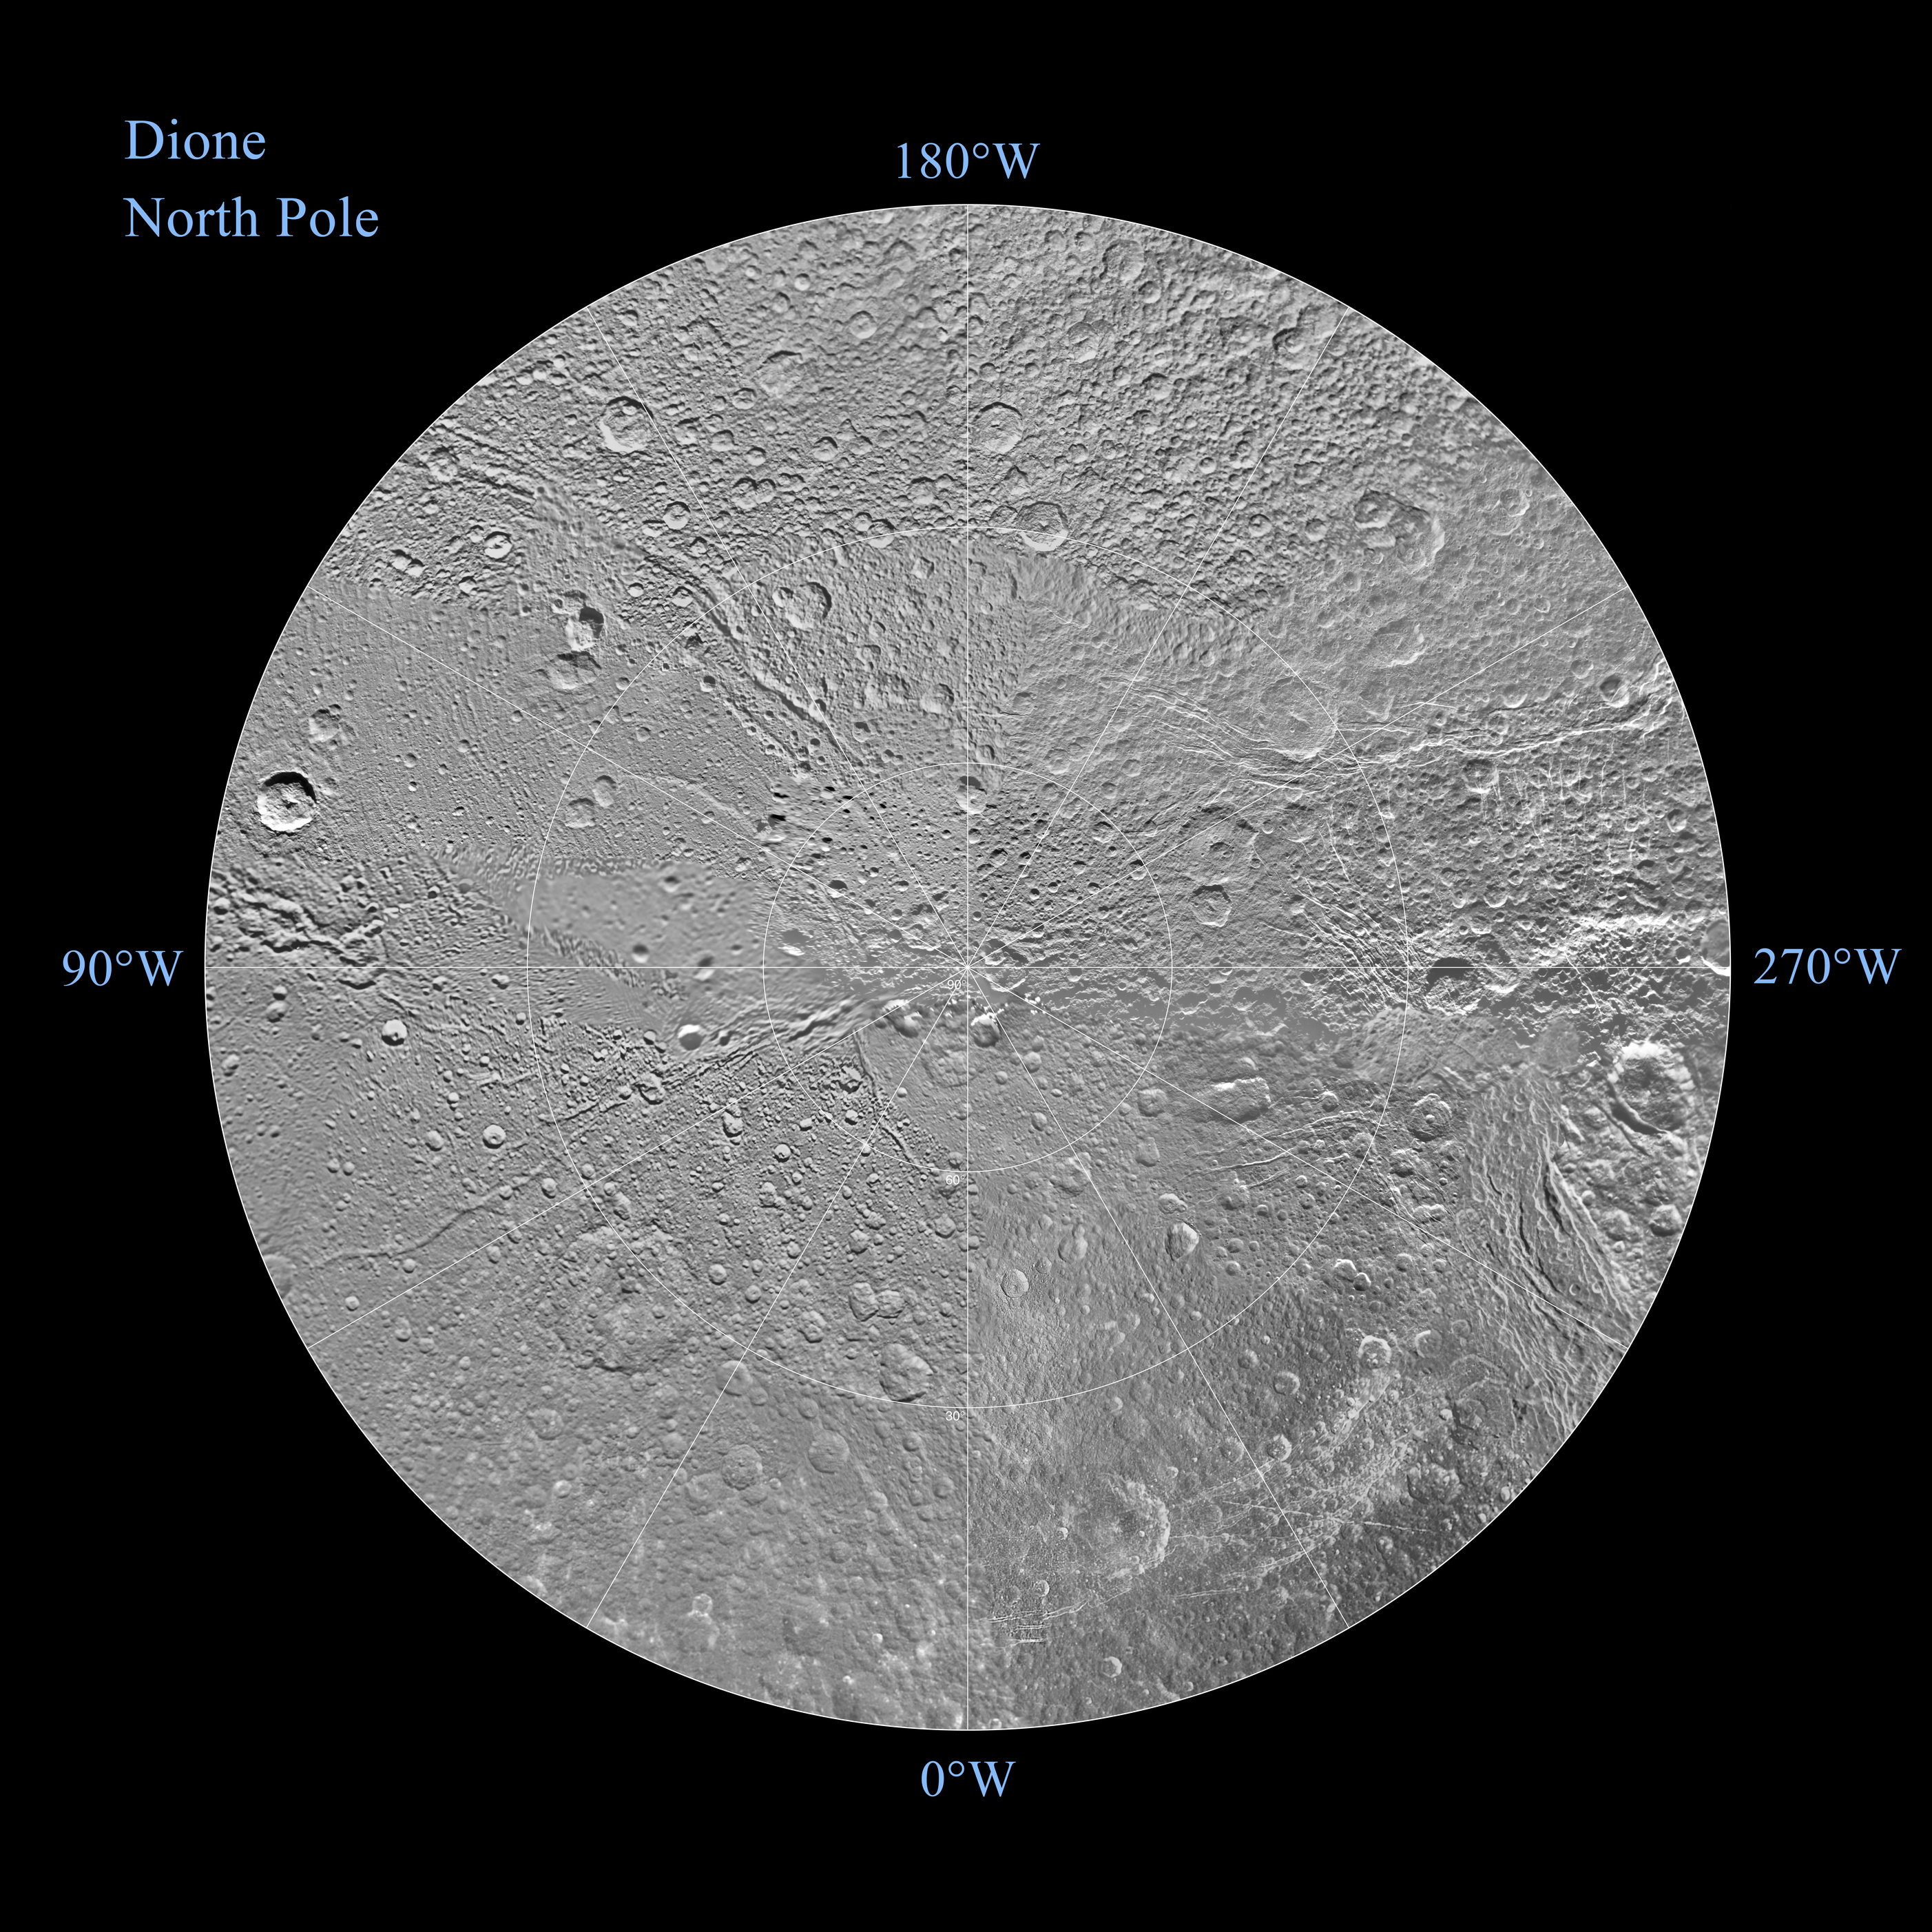

Map of Dione – December 2011

Unannotated Version (half size)

The northern and southern hemispheres of Dione are seen in these polar stereographic maps, mosaicked from the best-available clear-filter images from NASA’s Cassini mission.

Each map is centered on one of the poles and surface coverage extends to the equator. Grid lines show latitude and longitude in 30-degree increments. The scale in the full-size versions of these maps is 502 feet (153 meters) per pixel. The resolution of the map is 64 pixels per degree. The mean radius of Dione used for projection of these maps is 350 miles (563 kilometers).

The northern maps are updates to the versions released in October 2010 (see PIA12815). There were no new data for the southern hemisphere, so the October 2010 versions of the southern maps (PIA12816) are unchanged.

The full unannotated tiff version can be downlinked here PIA14915_full_2.tif. The full annotated tiff version PIA14915_full.tif. Photojournal note: these are large images and may be too large for some web browsers to handle. Users may right-click on the links to download the files to their desktop.

The Cassini-Huygens mission is a cooperative project of NASA, the European Space Agency and the Italian Space Agency. The Jet Propulsion Laboratory, a division of the California Institute of Technology in Pasadena, manages the mission for NASA’s Science Mission Directorate, Washington, D.C. The Cassini orbiter and its two onboard cameras were designed, developed and assembled at JPL. The imaging operations center is based at the Space Science Institute in Boulder, Colo.

Credit: NASA/JPL/Space Science Institute